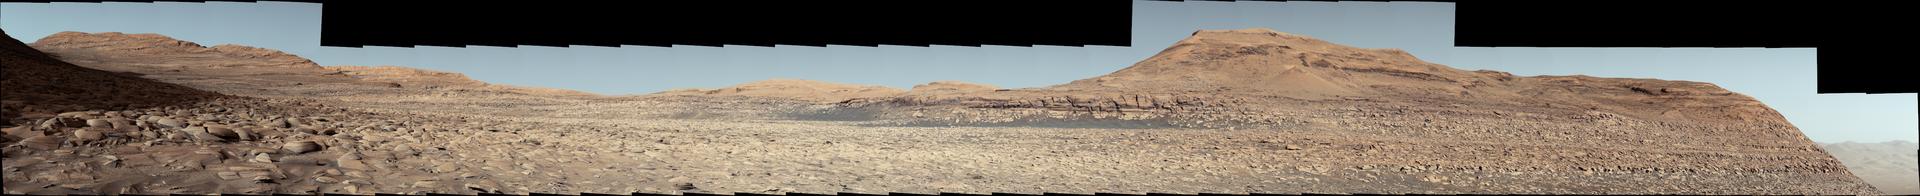

Curiosity on the Road to Boxwork Formations

NASA’s Curiosity Mars rover used its Mast Camera, or Mastcam, to capture this panorama in morning light on March 9, 2025, the 4,476th Martian day, or sol, of the mission. Steep hills on the left side of the panorama enclose wind-carved valleys on Mount Sharp, the mountain that Curiosity has been climbing for over a decade. Broken-up, rounded rocks throughout the foreground are part of the mountain’s sulfate-bearing unit.

The butte in the distance at right is nicknamed “Gould Mesa.” A band of cliffs and dark ridges near the top of the butte may be the first glimpses of boxwork formations, a kind of feature created by groundwater flowing through large bedrock fractures in the ancient past. Assuming that is how they formed, these could represent the last gasps of water found on this region of Mars before the planet dried out completely.

Before now, these features had only been viewed from orbiting spacecraft, to which they appeared as spiderweb-like fractures. This pattern of fractures stretches as long as 6 to 12 miles (10 to 20 kilometers) across the side of Mount Sharp. The rover’s team expects to study these formations up close throughout the rest of 2025.

Figure A is a cropped version of the scene centered on dark ridges and a cliff band on Gould Mesa. These features may be related to the processes that created the boxwork formations elsewhere in the sulfate-bearing unit.

The color in these images has been adjusted to match lighting conditions as the human eye would see them on Earth.

Curiosity was built by NASA’s Jet Propulsion Laboratory, which is managed by Caltech in Pasadena, California. JPL leads the mission on behalf of NASA’s Science Mission Directorate in Washington. Malin Space Science Systems in San Diego built and operates Mastcam.

Credit: NASA/JPL-Caltech/MSSS